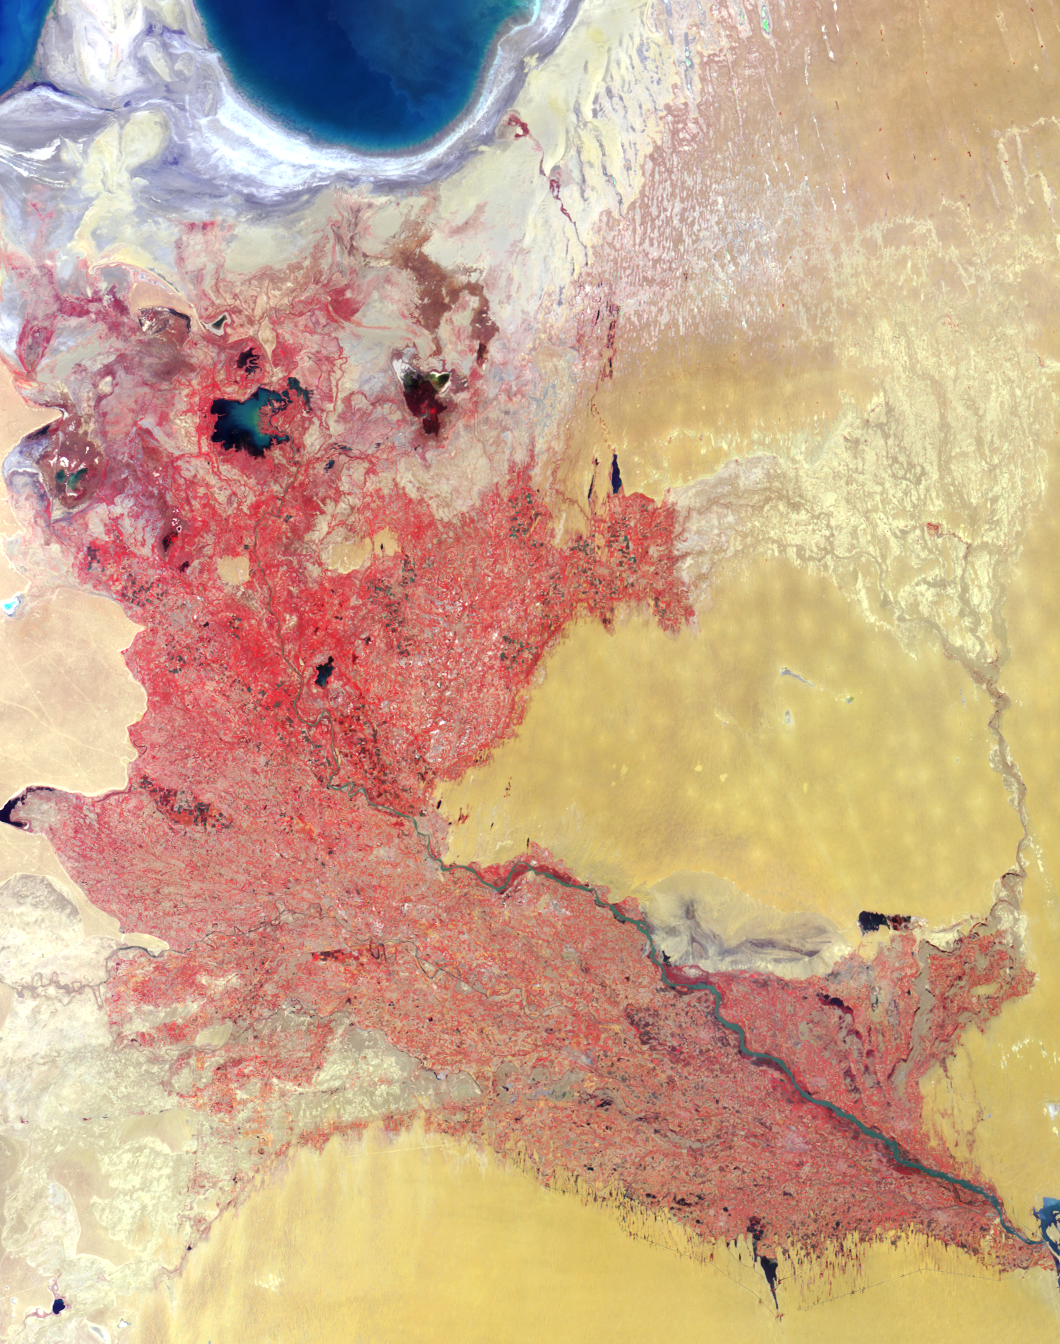

Where on Earth…? MISR Mystery Image Quiz #13: Western Uzbekistan and Northeastern Turkmenistan

The answers to this quiz appear in blue below each question.

1. Three of the following four statements about the two countries contained with image area are true. Which one is false?
(A) They are among the world’s top cotton producers.
(B) One celebrates Independence Day in March; the other in April.
(C) They are both landlocked.
(D) Soil in both countries has been subjected to increasing salinization.

Answer: B is false
The Amu Darya river forms a wide delta in the western deserts of Uzbekistan and northeastern Turkmenistan, and the river waters are utilized intensively to irrigate cotton and other crops. During the Soviet era, large irrigation systems were developed and the region became specialized in cotton growing. Independence from the Soviet Union occurred in 1991 and is celebrated by Uzbekistan on September 1st and by Turkmenistan on October 27th. Both of these landlocked countries are losing arable land to soil salinization as a result of rising groundwater levels that accompany crop irrigation.

2. Three of the following four statements about the large water bodies in the upper left-hand corner of the image are false. Which one is true?
(A) Increasing agricultural demands caused a 75% drop in water volume during the last few decades.
(B) Water volume increased by about 15% in the last decade due to a change in the availability of glacial meltwater.
(C) Increased commercial fishing in these waters over the past few decades has led to economic growth in the region.
(D) These freshwater bodies provided the setting for an international athletic competition held in the mid 1990’s.

Answer: A is true
As a consequence of the diversion of vast quantities of freshwater from the Amu Darya and Syr Darya rivers, water volume in the Aral Sea has dropped by more than 80% since 1960. Increases in water input near the river’s source (from precipitation or glacial meltwater) do not compensate for the water lost from this shrinking inland sea. Commercial fishing in the region has ceased.

3. Three of the following four statements about the major river system that diagonally traverses the image area are true. Which one is false?
(A) Parts of the river demarcate international political boundaries.
(B) The total number of fish species supported by the river system has decreased since the middle of the 20th century.
(C) The direction of water flow is from the upper left portion of the image toward the lower right.
(D) The river changed its course during the 17th century, prompting a city within the image area to relocate and re-build closer to the new riverbed.

Answer: C is false
A portion of the border between western Uzbekistan and northeastern Turkmenistan follows the course of the Amu Darya river. Within the river system, about 50 fish species could be found during the 1960’s; that number has dropped to approximately 20. Within the area of this image, the width of the main river is widest in the lower right-hand corner (closer to its source in the mountains of Afghanistan) and is greatly reduced by the time it reaches the edges of the dwindling Aral Sea. However, both the Amu Darya and the Aral Sea have experienced dramatic changes in response to past climate and probably also in response to historical irrigation practices. The new and old site of the city of Urgench is one indication of the river’s dynamic nature.

MISR was built and is managed by NASA’s Jet Propulsion Laboratory, Pasadena, CA, for NASA’s Office of Earth Science, Washington, DC. The Terra satellite is managed by NASA’s Goddard Space Flight Center, Greenbelt, MD. JPL is a division of the California Institute of Technology.

Credit: NASA/GSFC/LaRC/JPL, MISR Team